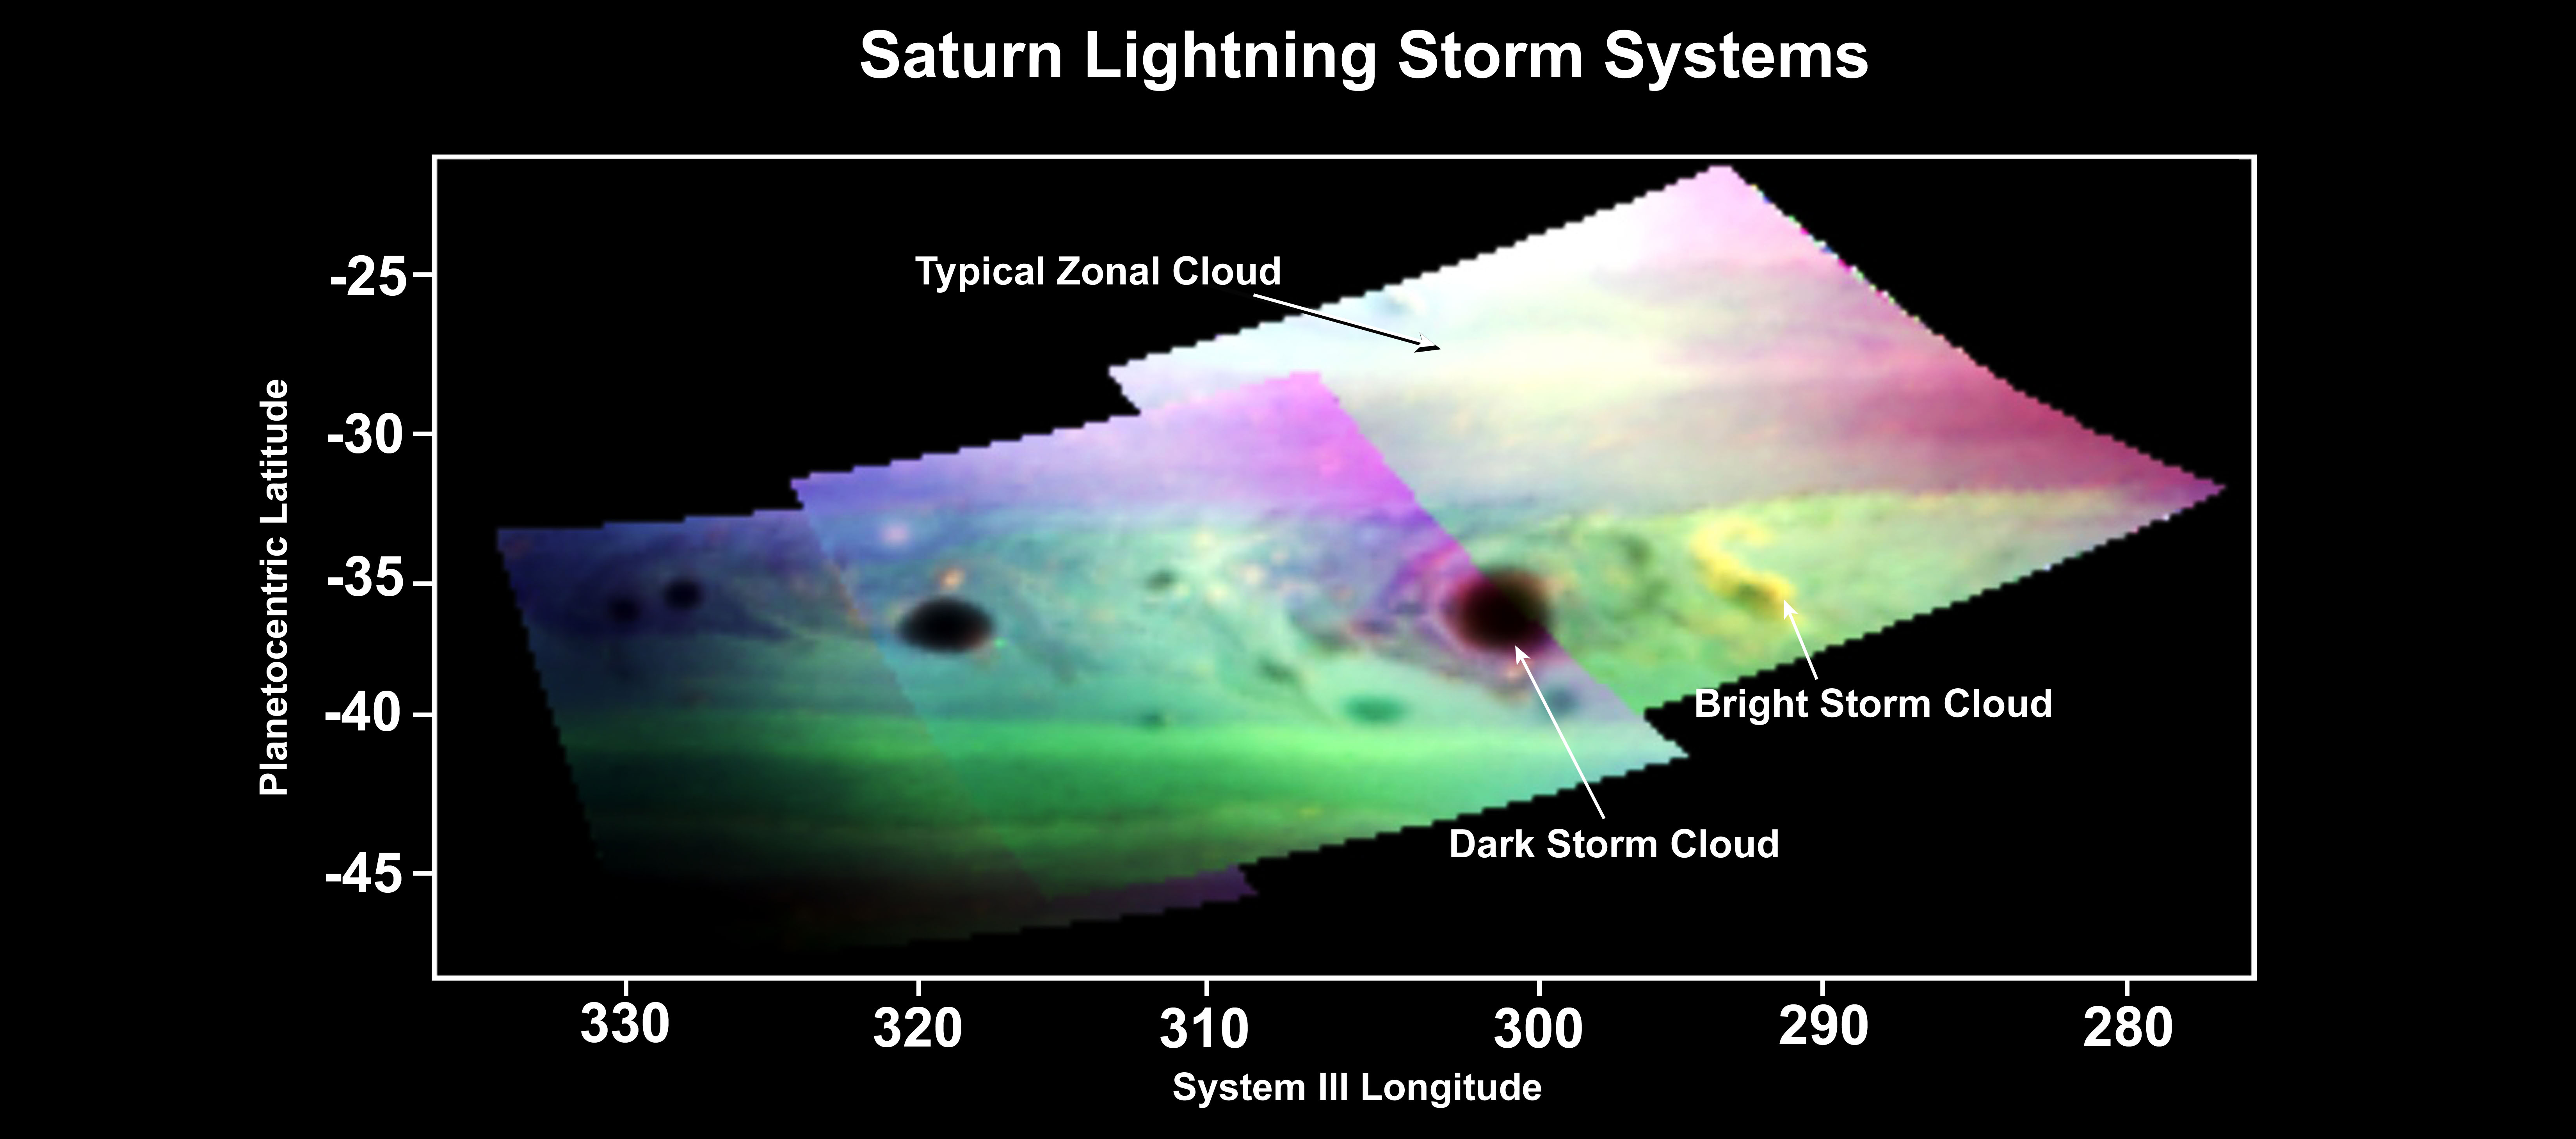

Dark and Stormy Saturn

This false-color image, made from infrared data obtained by NASA’s Cassini spacecraft, shows dark and bright clouds on Saturn associated with thunderstorm activity. Convection generated by the storm appears to cause ammonia gas in the upper atmosphere to rise. Bright ammonia clouds, such as the s-shaped one on the right, become visible. Lightning that strikes methane in the atmosphere appears to create materials such as carbon soot and graphite. These sooty clouds appear to bloom after the bright clouds.

Scientists assigned red to show reflected sunlight from Saturn’s clouds at 0.93 microns in wavelength. Green shows reflected light at 0.90 microns in wavelength, which denotes atmospheric methane absorption. Blue shows reflected sunlight from Saturn’s clouds at 2.73 microns in wavelength. Dark storm clouds are unusually dark at the cloud-sensitive wavelengths designated blue and red. Boosted to higher altitudes by the energy of thunderstorms, the dark material rises to higher levels in the atmosphere where it can be seen. Saturn electrostatic discharge, a sign of lightning, was recorded in the area of the s-shaped cloud. Its lighter color suggests ammonia ice absorption from recently condensed ammonia in upwelling clouds.

The data for this image came from Cassini’s visual and infrared mapping spectrometer, which can image a scene simultaneously in 352 distinct colors from 0.3 to 5.1 microns in wavelengths.

The Cassini-Huygens mission is a cooperative project of NASA, the European Space Agency and the Italian Space Agency. The Jet Propulsion Laboratory, a division of the California Institute of Technology in Pasadena, manages the mission for NASA’s Science Mission Directorate, Washington, D.C. The Cassini orbiter was designed, developed and assembled at JPL. The visual and infrared mapping spectrometer team is based at the University of Arizona, Tucson.

Credit: NASA/JPL/ASI/University of Arizona